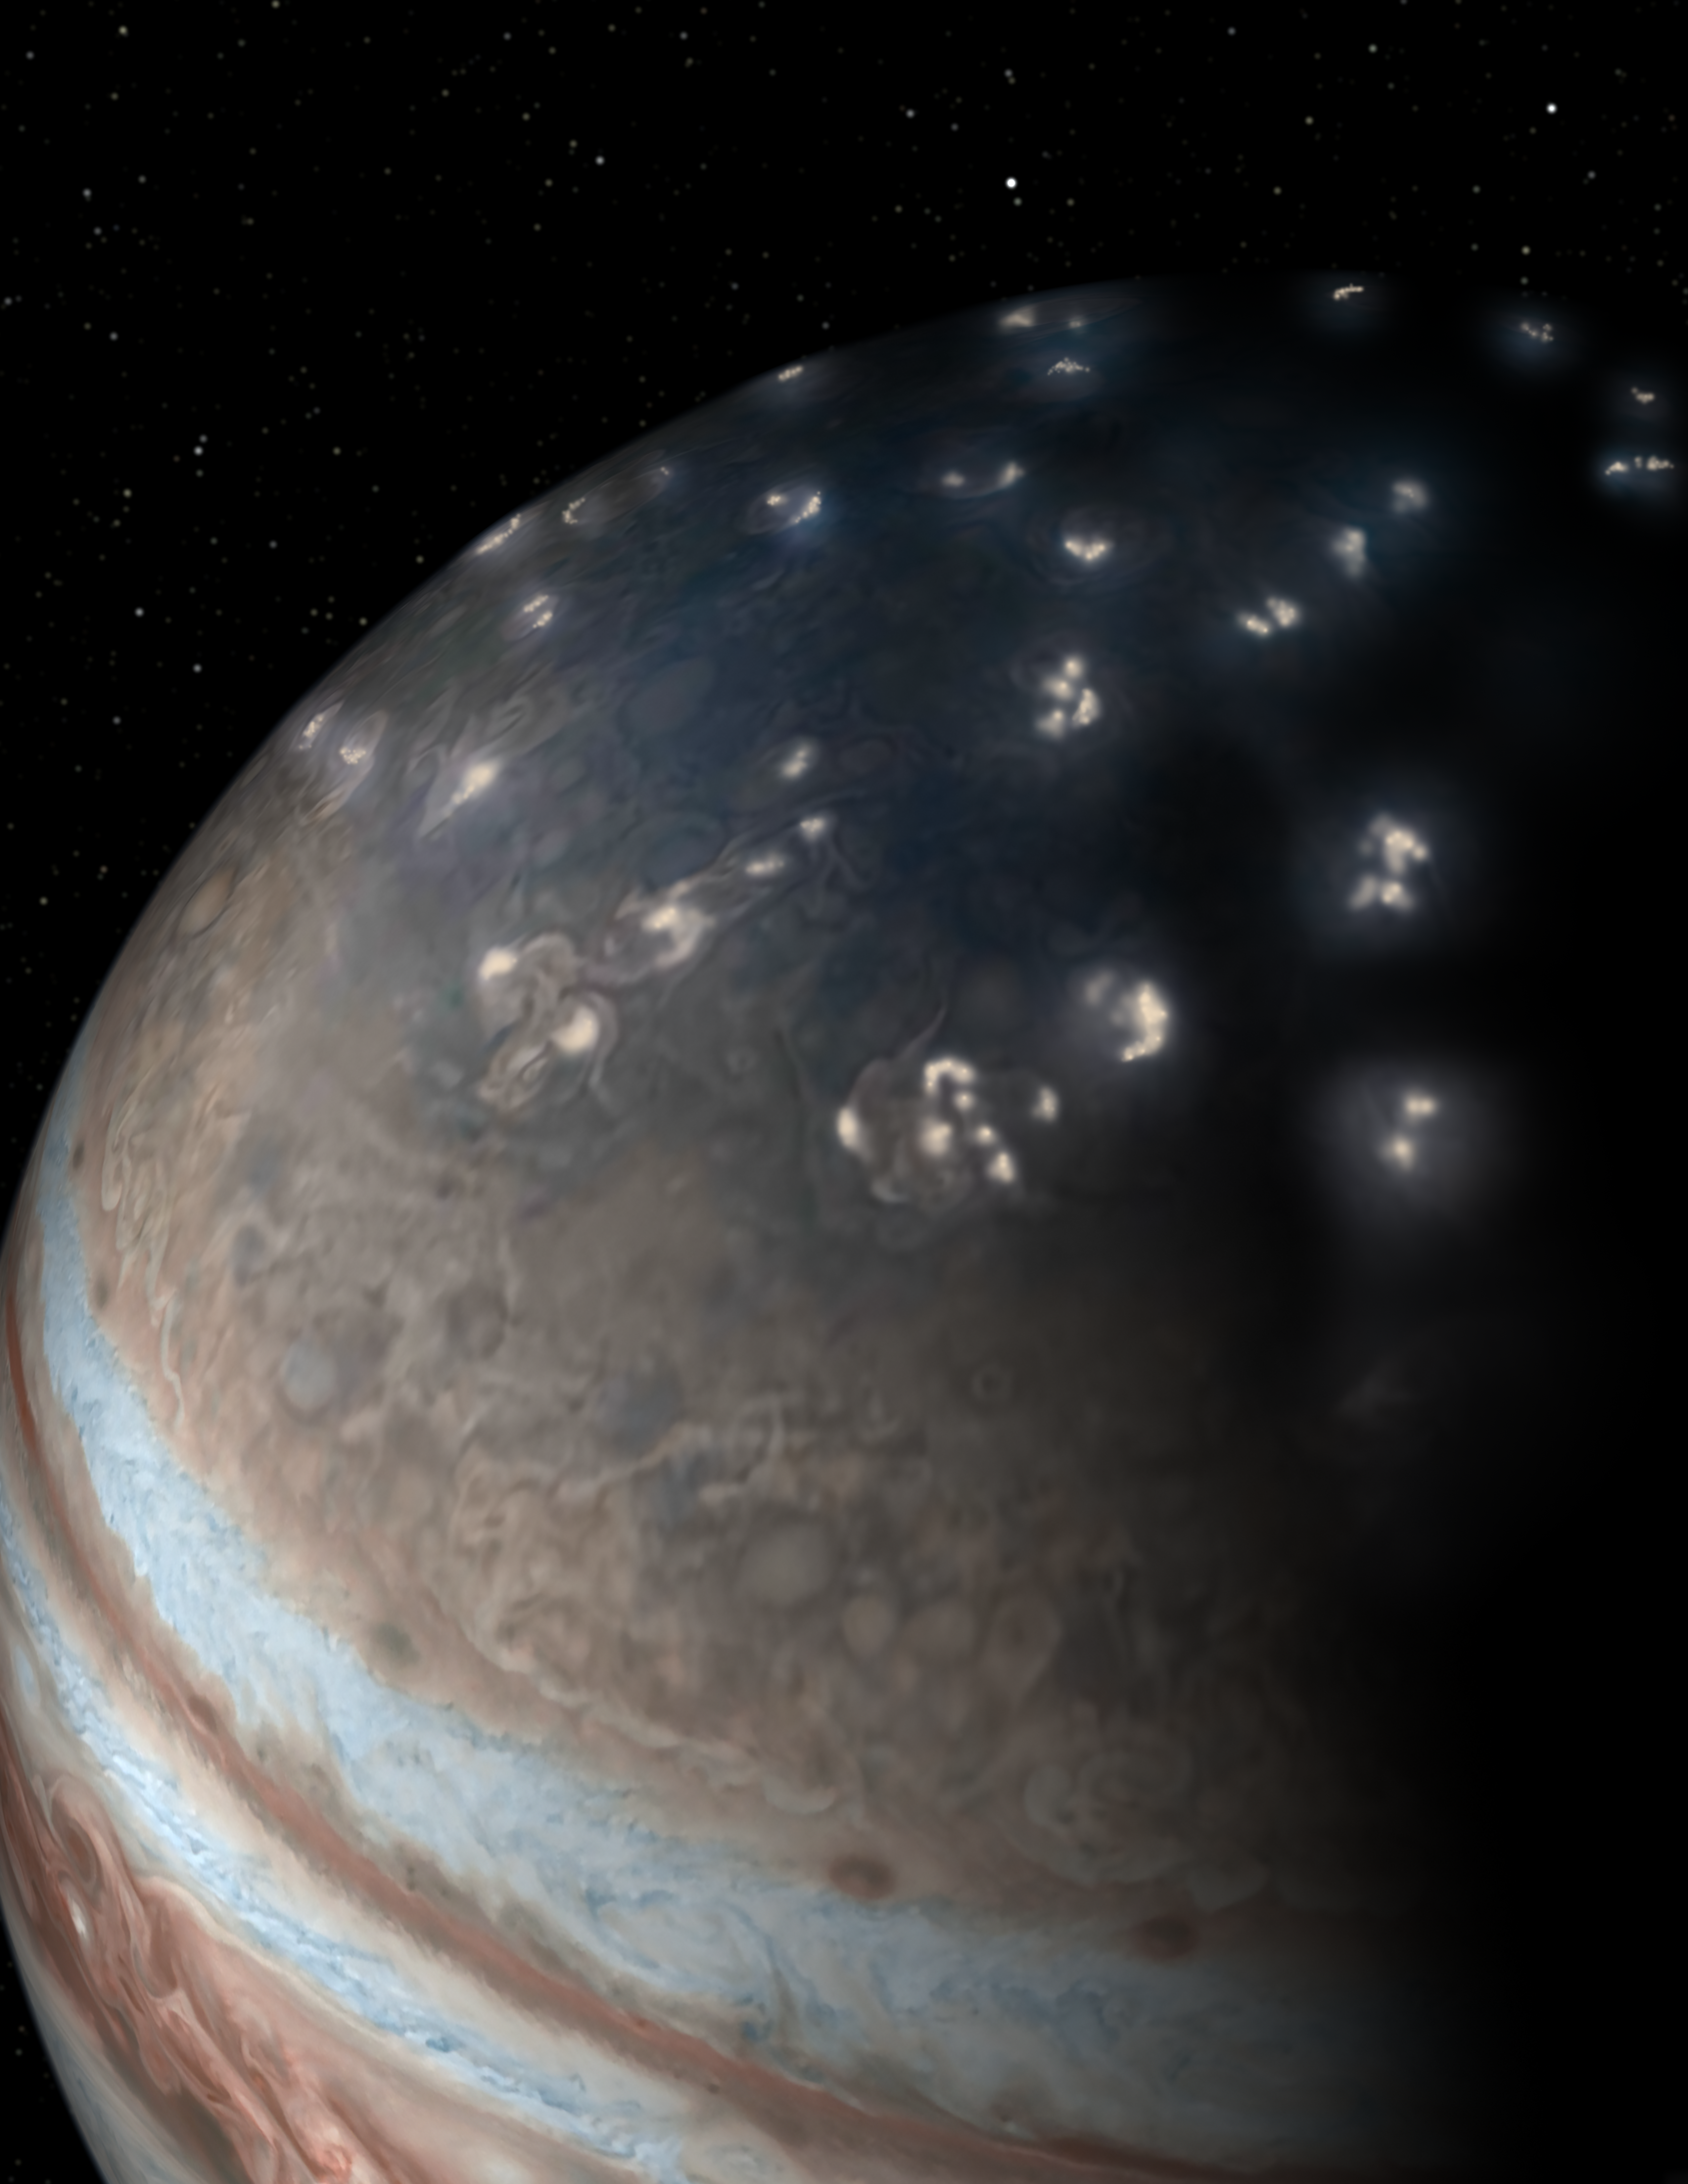

Artist’s Concept of Jupiter Lightning

This artist’s concept of lightning distribution in Jupiter’s northern hemisphere incorporates a JunoCam image with artistic embellishments. Data from NASA’s Juno mission indicates that most of the lightning activity on Jupiter is near its poles.

More information about Juno is online at http://www.nasa.gov/juno and http://missionjuno.swri.edu.

NASA’s Jet Propulsion Laboratory manages the Juno mission for the principal investigator, Scott Bolton, of Southwest Research Institute in San Antonio. Juno is part of NASA’s New Frontiers Program, which is managed at NASA’s Marshall Space Flight Center in Huntsville, Alabama, for NASA’s Science Mission Directorate. Lockheed Martin Space Systems, Denver, built the spacecraft. Caltech in Pasadena, California, manages JPL for NASA.

Credit: NASA/JPL-Caltech/SwRI/JunoCam